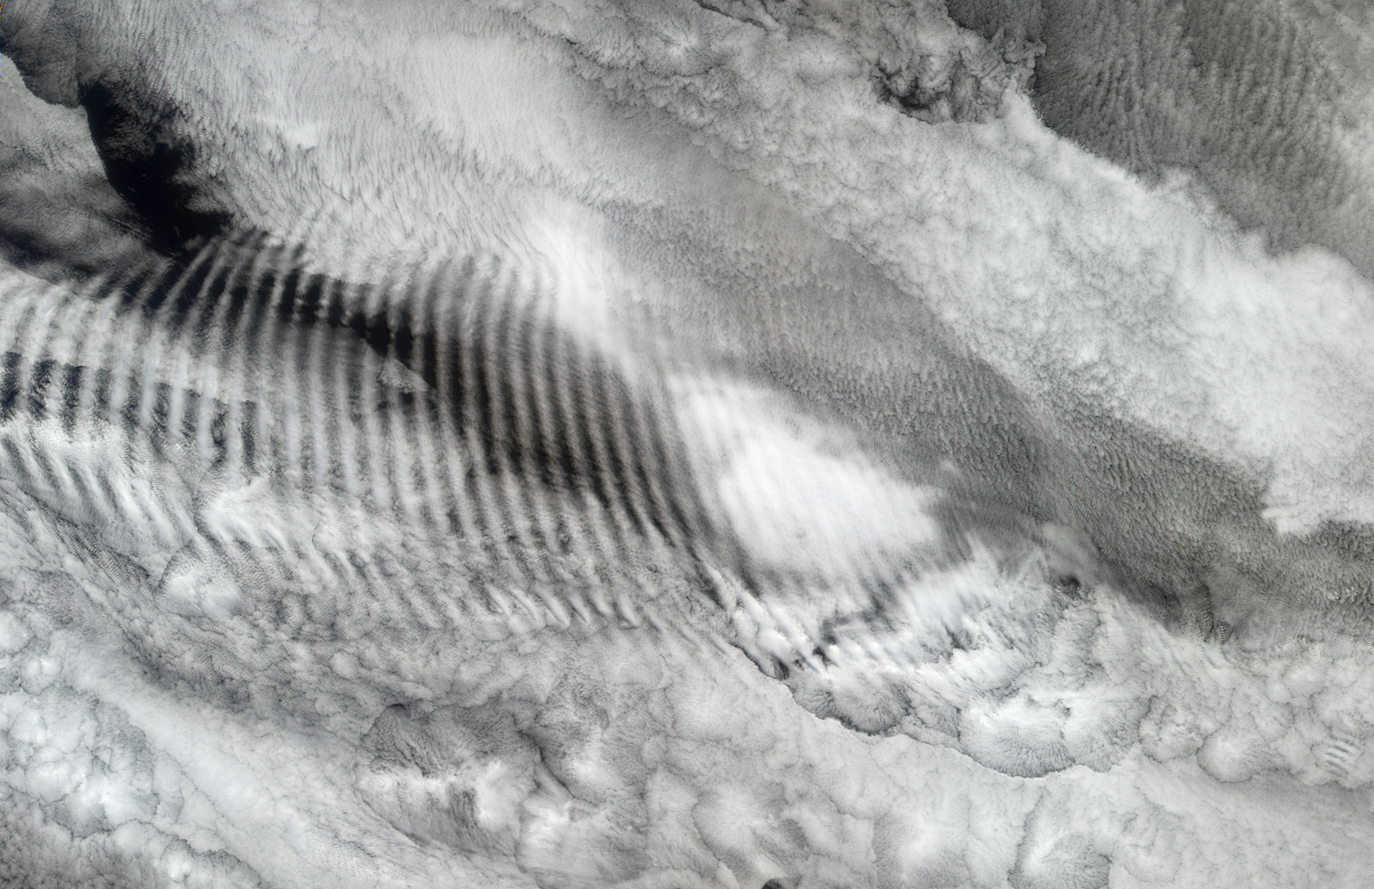

Gravity Waves Ripple over Marine Stratocumulus Clouds

In this natural-color image from the Multi-angle Imaging SpectroRadiometer (MISR), a fingerprint-like gravity wave feature occurs over a deck of marine stratocumulus clouds. Similar to the ripples that occur when a pebble is thrown into a still pond, such “gravity waves” sometimes appear when the relatively stable and stratified air masses associated with stratocumulus cloud layers are disturbed by a vertical trigger from the underlying terrain, or by a thunderstorm updraft or some other vertical wind shear. The stratocumulus cellular clouds that underlie the wave feature are associated with sinking air that is strongly cooled at the level of the cloud-tops — such clouds are common over mid-latitude oceans when the air is unperturbed by cyclonic or frontal activity. This image is centered over the Indian Ocean (at about 38.9° South, 80.6° East), and was acquired on October 29, 2003.

The Multi-angle Imaging SpectroRadiometer observes the daylit Earth continuously and every 9 days views the entire globe between 82° north and 82° south latitude. These data products were generated from a portion of the imagery acquired during Terra orbit 20545. The image covers an area of 245 kilometers x 378 kilometers, and uses data from blocks 121 to 122 within World Reference System-2 path 134.

MISR was built and is managed by NASA’s Jet Propulsion Laboratory, Pasadena, CA, for NASA’s Office of Earth Science, Washington, DC. The Terra satellite is managed by NASA’s Goddard Space Flight Center, Greenbelt, MD. JPL is a division of the California Institute of Technology.

Credit: NASA/GSFC/LaRC/JPL, MISR Team